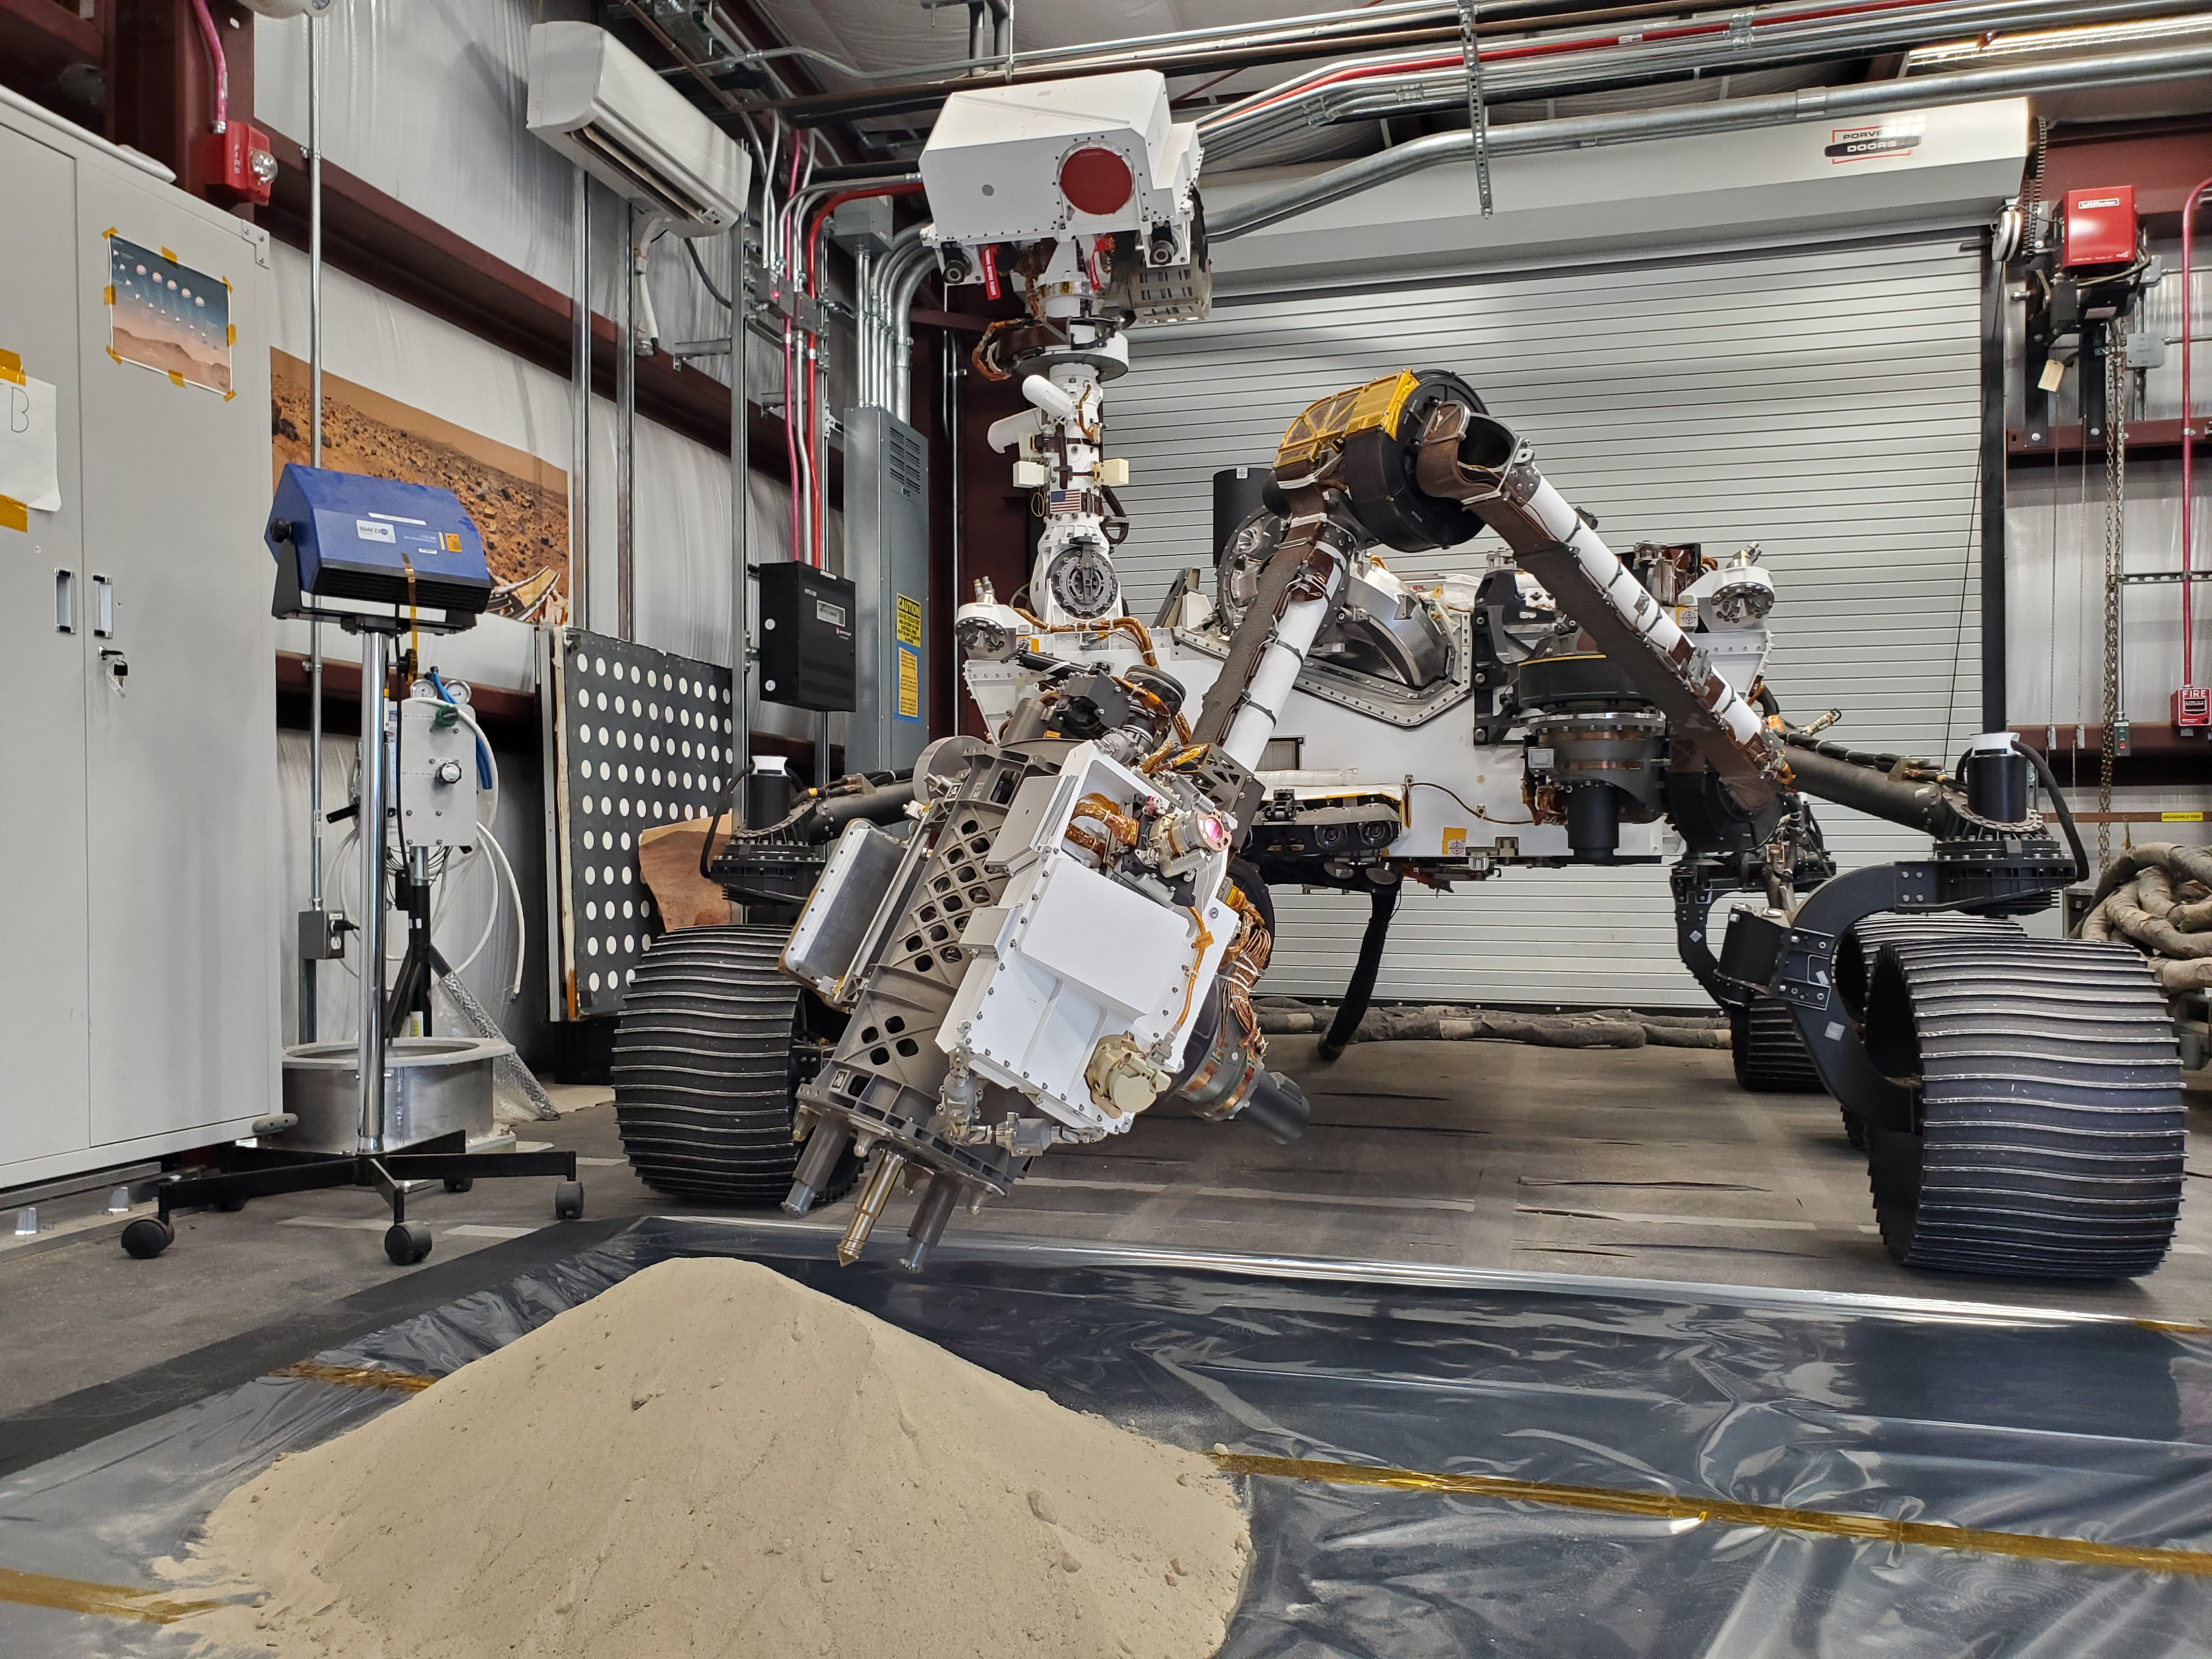

Testing Perseverance’s Regolith Bit Here on Earth

Optimism, a full-scale replica of NASA’s Perseverance Mars rover, tests a model of Perseverance’s regolith bit in a pile of simulated regolith – broken rock and dust – at the agency’s Jet Propulsion Laboratory in Southern California.

As with rock cores, Perseverance uses a drill on the end of its robotic arm to collect regolith samples. But to gather the loose material of Martian regolith the rover employs a different drill bit that looks like a spike with small holes on its end.

A key objective for Perseverance’s mission on Mars is astrobiology, including the search for signs of ancient microbial life. The rover will characterize the planet’s geology and past climate, pave the way for human exploration of the Red Planet, and be the first mission to collect and cache Martian rock and regolith (broken rock and dust).

Subsequent NASA missions, in cooperation with ESA (European Space Agency), would send spacecraft to Mars to collect these sealed samples from the surface and return them to Earth for in-depth analysis.

The Mars 2020 Perseverance mission is part of NASA’s Moon to Mars exploration approach, which includes Artemis missions to the Moon that will help prepare for human exploration of the Red Planet.

JPL, which is managed for NASA by Caltech in Pasadena, California, built and manages operations of the Perseverance rover.

Credit: NASA/JPL-Caltech